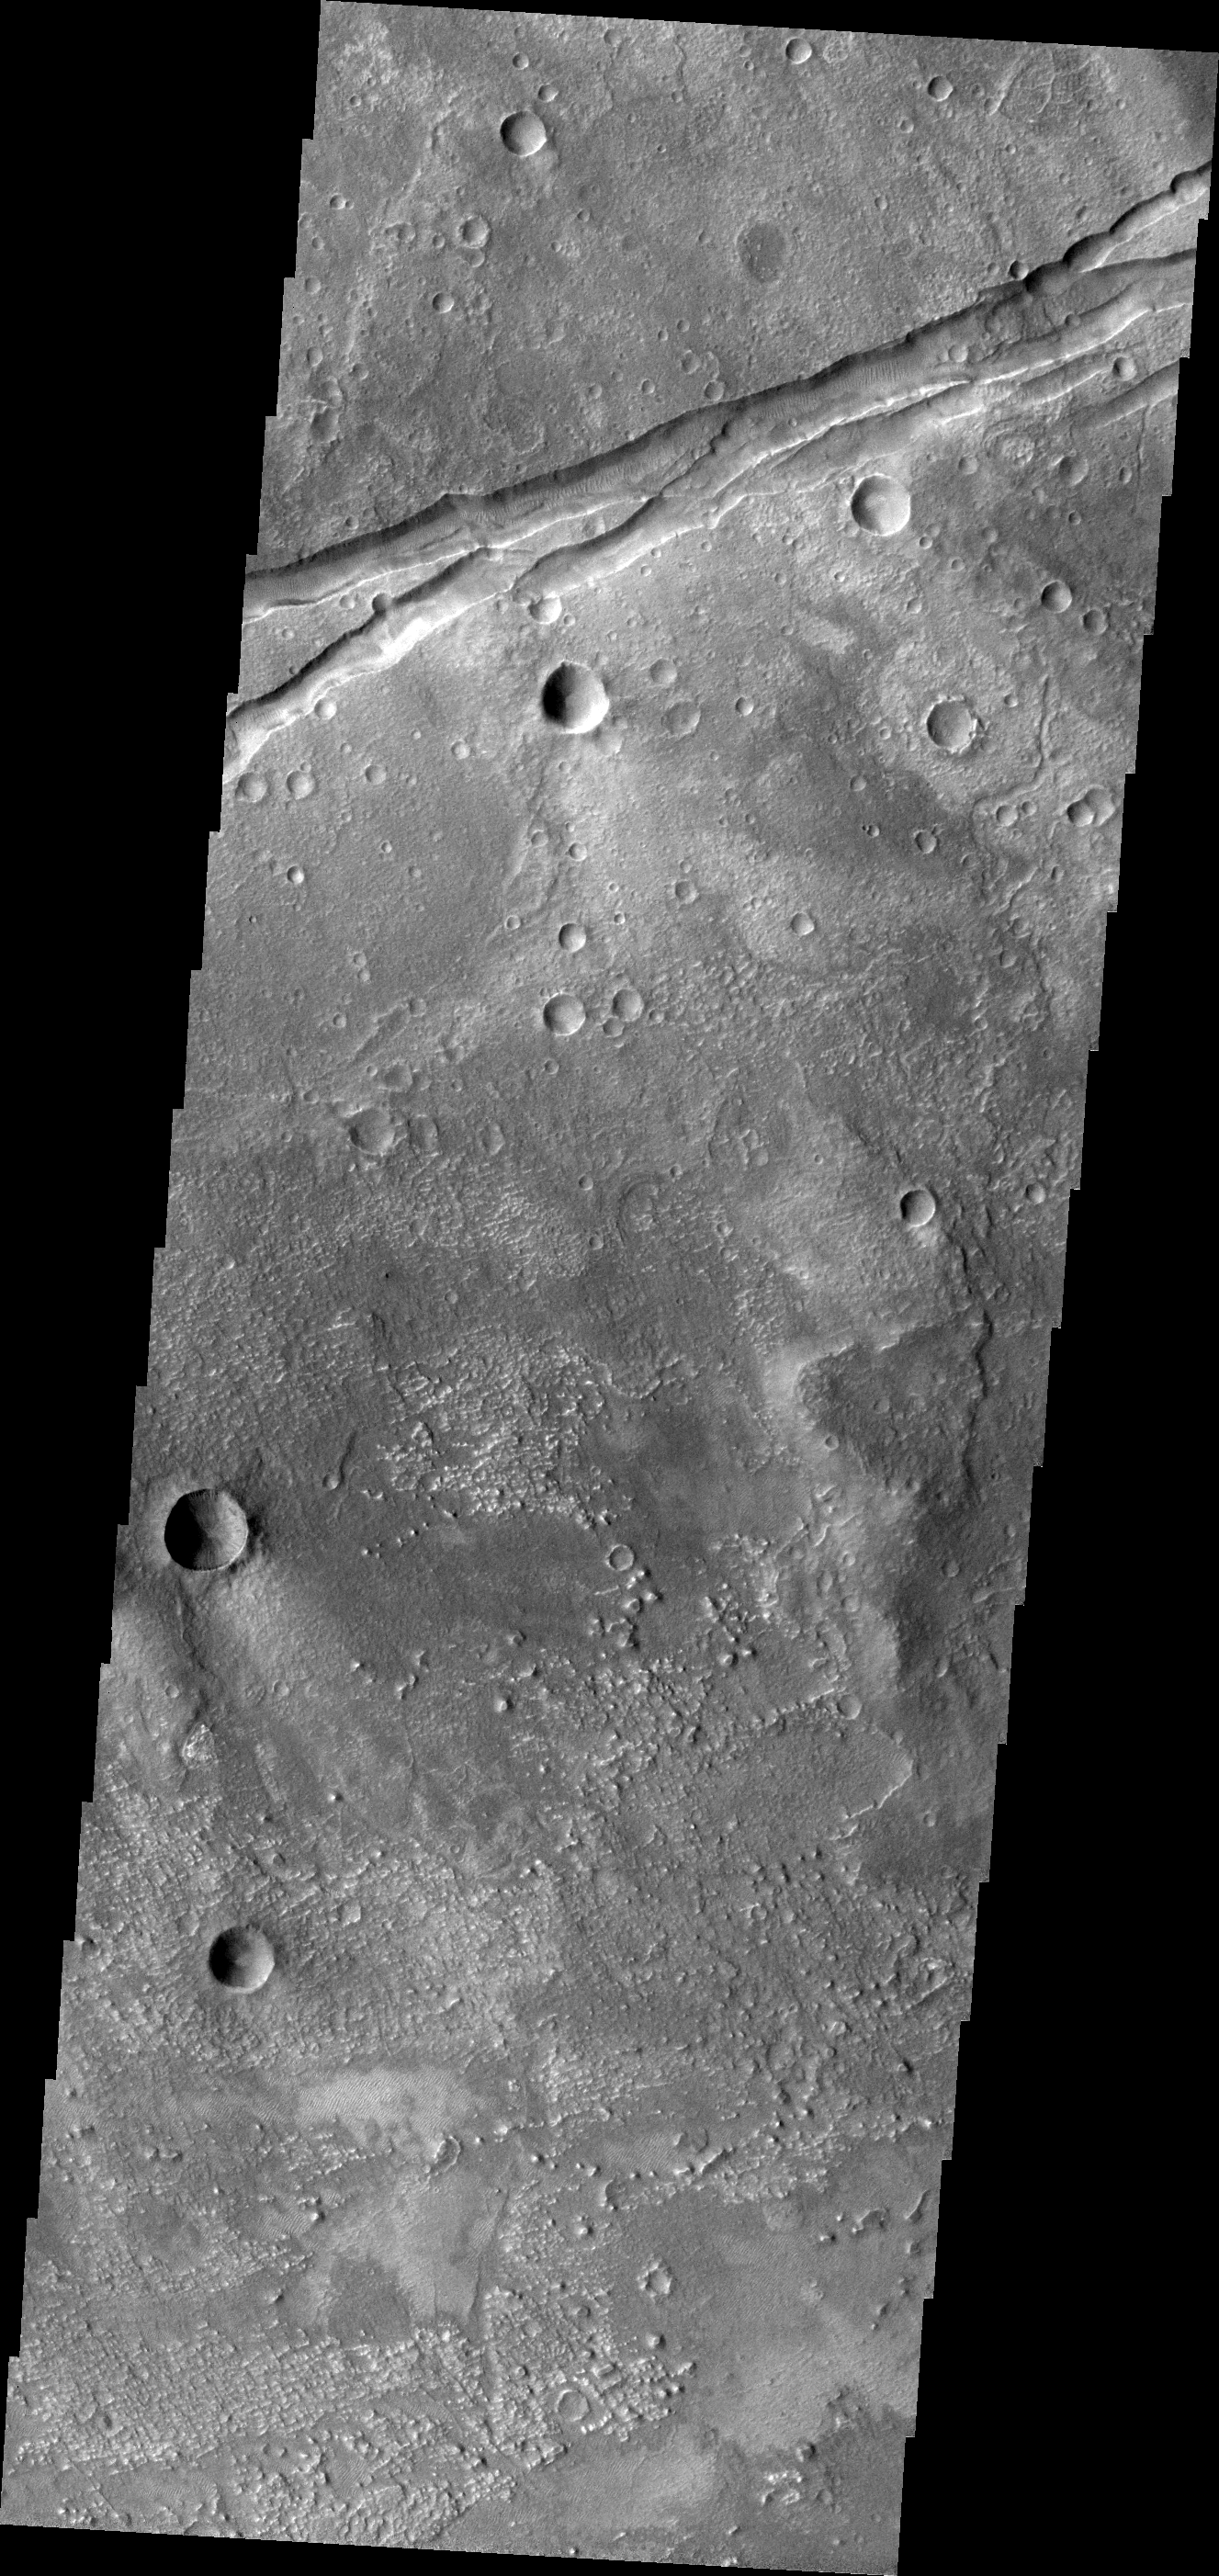

Sirenum Fossae

This VIS image shows a portion of the eastern end of Sirenum Fossae.

Image information: VIS instrument. Latitude -32.4N, Longitude 206.2E. 18 meter/pixel resolution.

Please see the THEMIS Data Citation Note for details on crediting THEMIS images.

Note: this THEMIS visual image has not been radiometrically nor geometrically calibrated for this preliminary release. An empirical correction has been performed to remove instrumental effects. A linear shift has been applied in the cross-track and down-track direction to approximate spacecraft and planetary motion. Fully calibrated and geometrically projected images will be released through the Planetary Data System in accordance with Project policies at a later time.

NASA’s Jet Propulsion Laboratory manages the 2001 Mars Odyssey mission for NASA’s Office of Space Science, Washington, D.C. The Thermal Emission Imaging System (THEMIS) was developed by Arizona State University, Tempe, in collaboration with Raytheon Santa Barbara Remote Sensing. The THEMIS investigation is led by Dr. Philip Christensen at Arizona State University. Lockheed Martin Astronautics, Denver, is the prime contractor for the Odyssey project, and developed and built the orbiter. Mission operations are conducted jointly from Lockheed Martin and from JPL, a division of the California Institute of Technology in Pasadena.

Credit: NASA/JPL/ASU